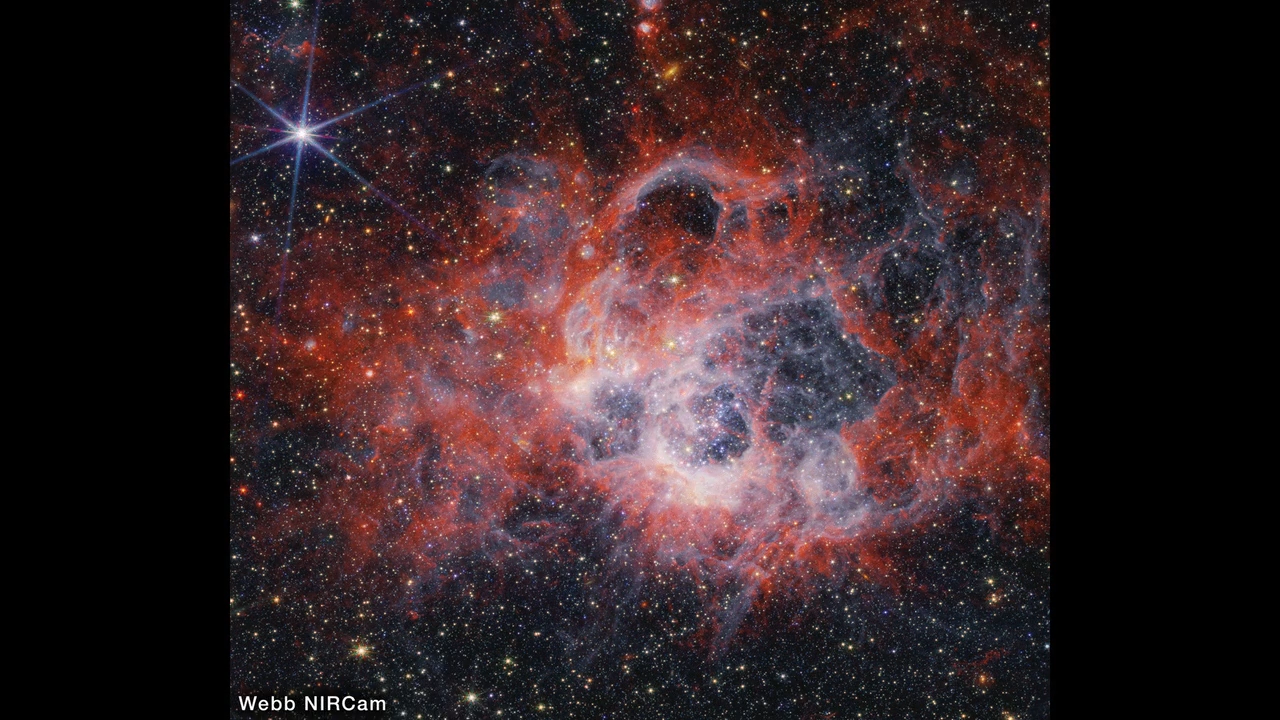

NGC 604 Hubble to Webb Fade

This video compares images of star-forming region NGC 604 taken in visible light with the Hubble Space Telescope’s WFPC2 (Wide Field and Planetary Camera 2), near-infrared with the James Webb Space Telescope’s NIRCam (Near-Infrared Camera), and mid-infrared with Webb’s MIRI (Mid-Infrared Instrument).

Credit: Video: NASA, ESA, CSA, Alyssa Pagan (STScI)